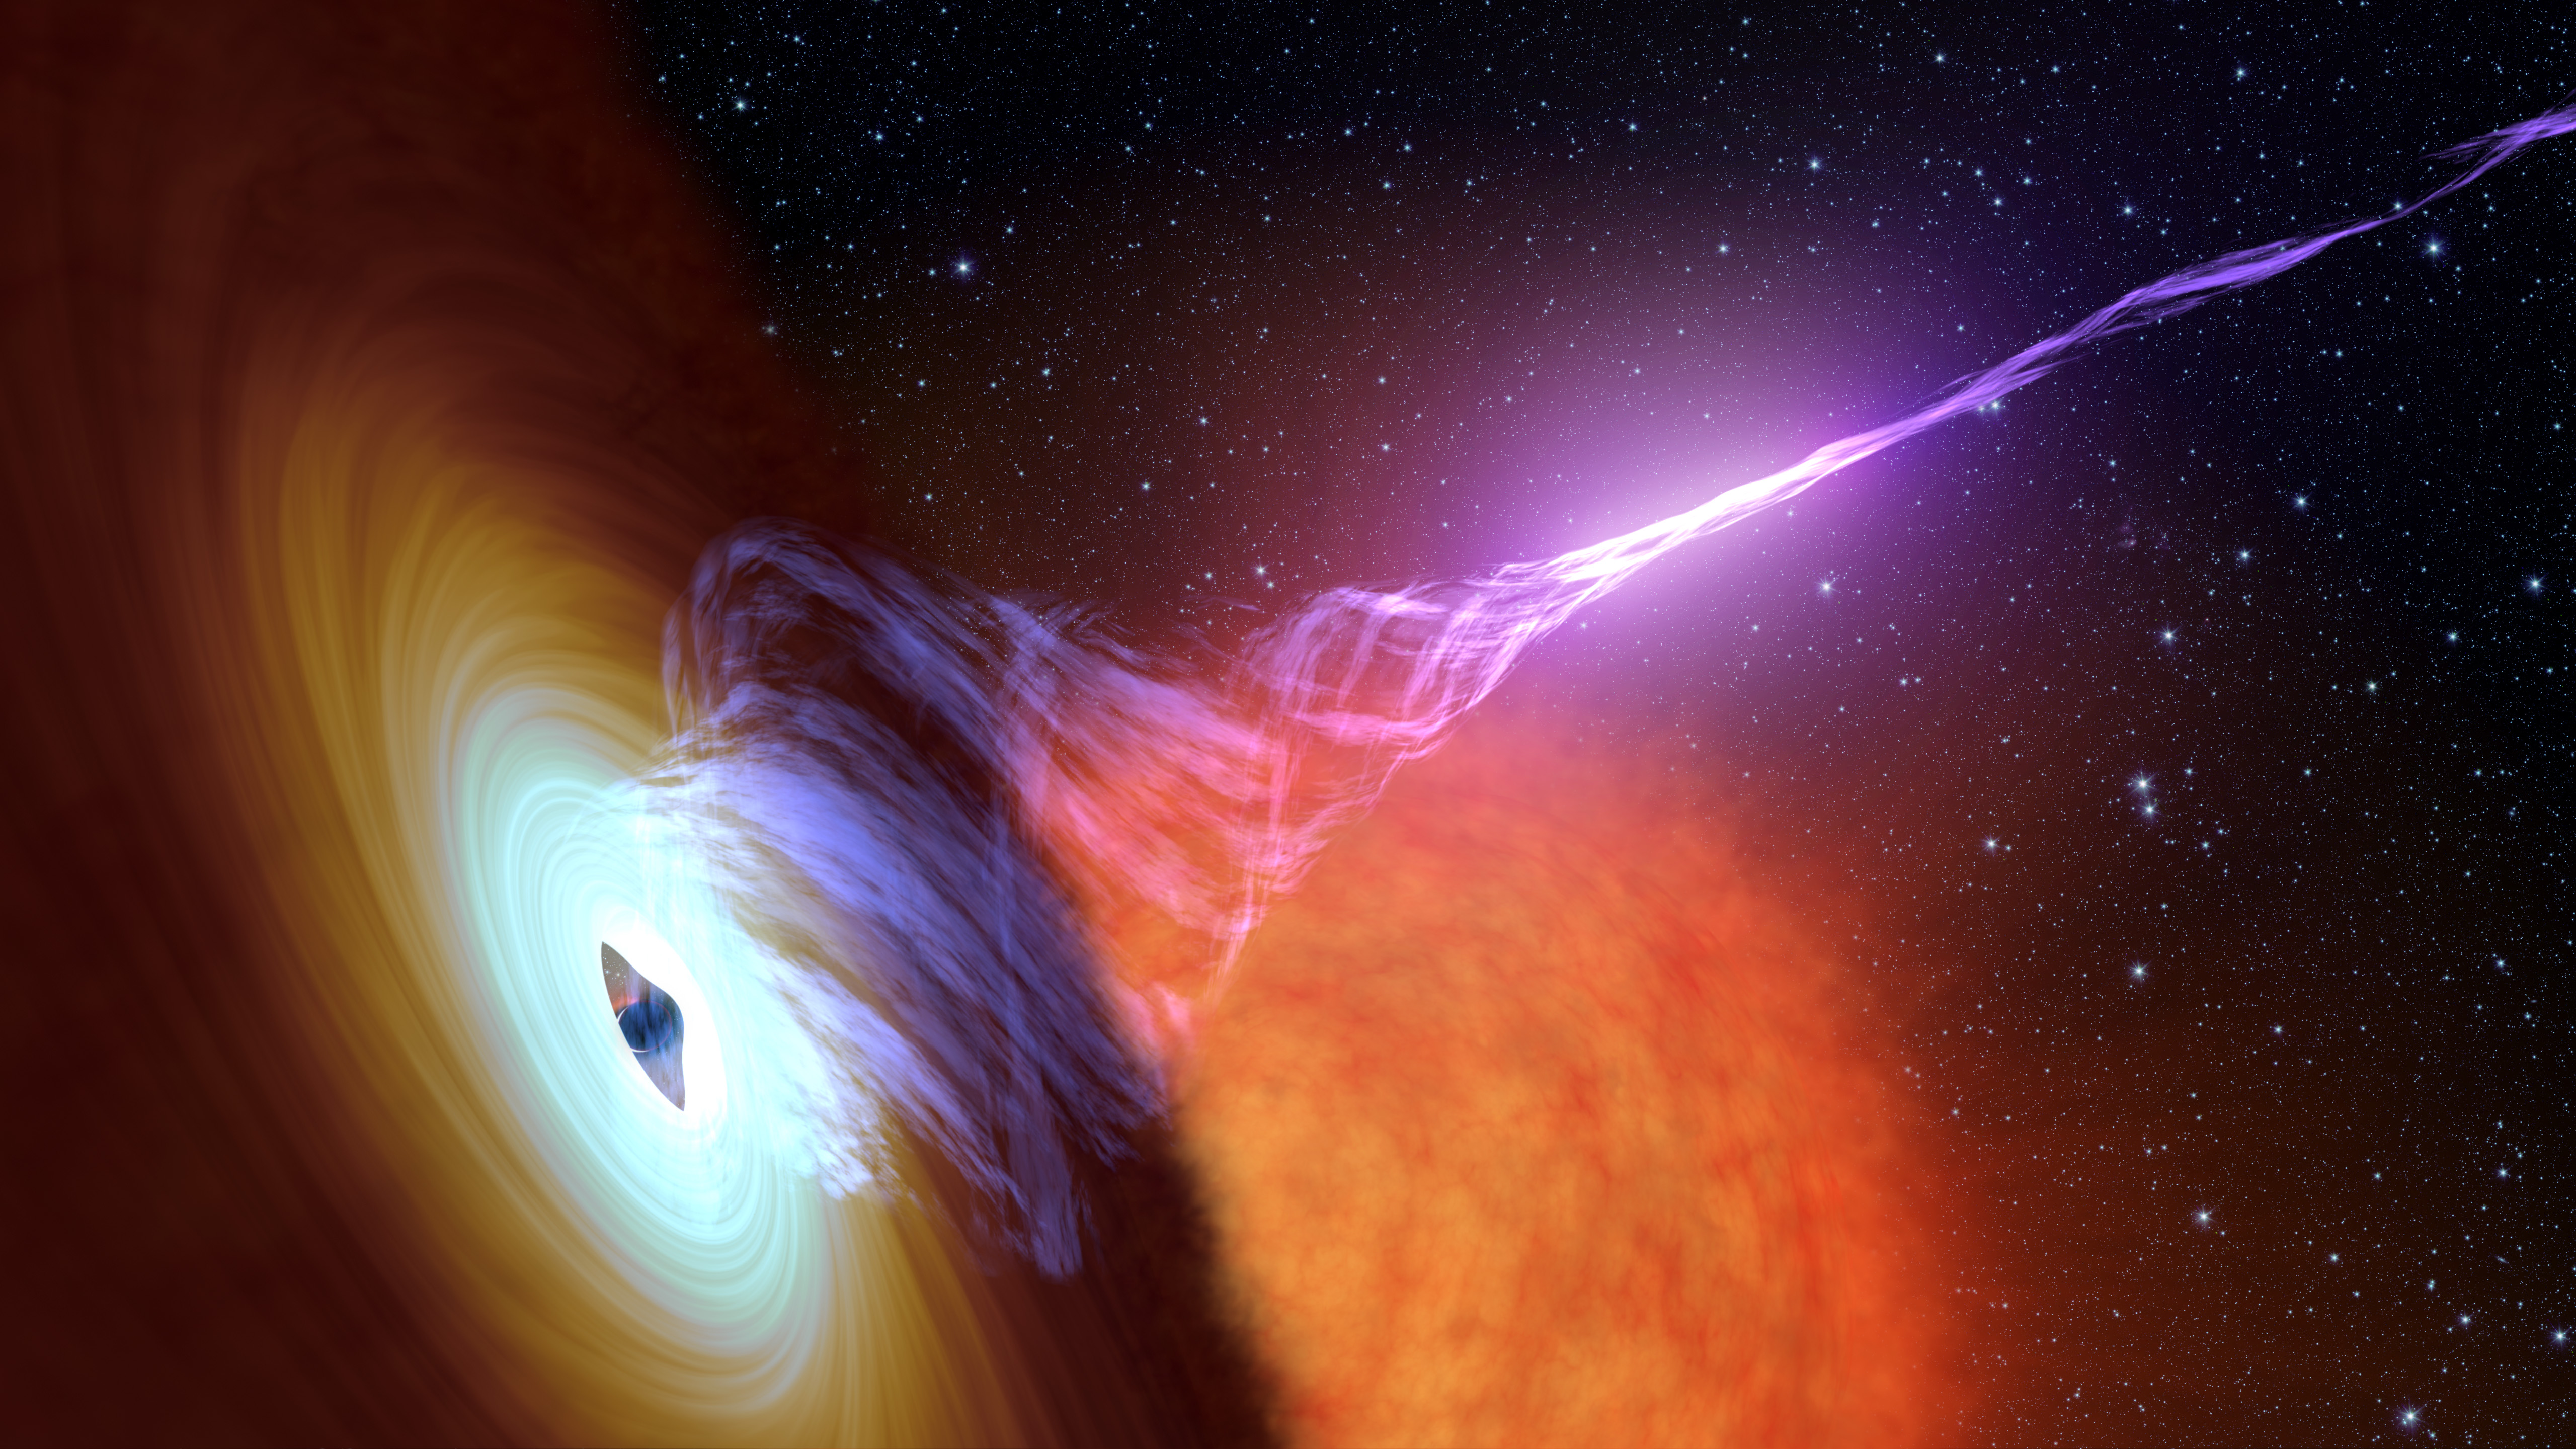

Black Hole With Jet

This artist's concept shows a black hole with an accretion disk -- a flat structure of material orbiting the black hole - and a jet of hot gas, called plasma.

Using NASA's NuSTAR space telescope and a fast camera called ULTRACAM on the William Herschel Observatory in La Palma, Spain, scientists have been able to measure the distance that particles in jets travel before they "turn on" and become bright sources of light. This distance is called the "acceleration zone."

NuSTAR is a Small Explorer mission led by Caltech and managed by JPL for NASA's Science Mission Directorate in Washington. NuSTAR was developed in partnership with the Danish Technical University and the Italian Space Agency (ASI). The spacecraft was built by Orbital Sciences Corp., Dulles, Virginia. NuSTAR's mission operations center is at UC Berkeley, and the official data archive is at NASA's High Energy Astrophysics Science Archive Research Center. ASI provides the mission's ground station and a mirror archive. Caltech manages JPL for NASA.

Credit: NASA/JPL-Caltech